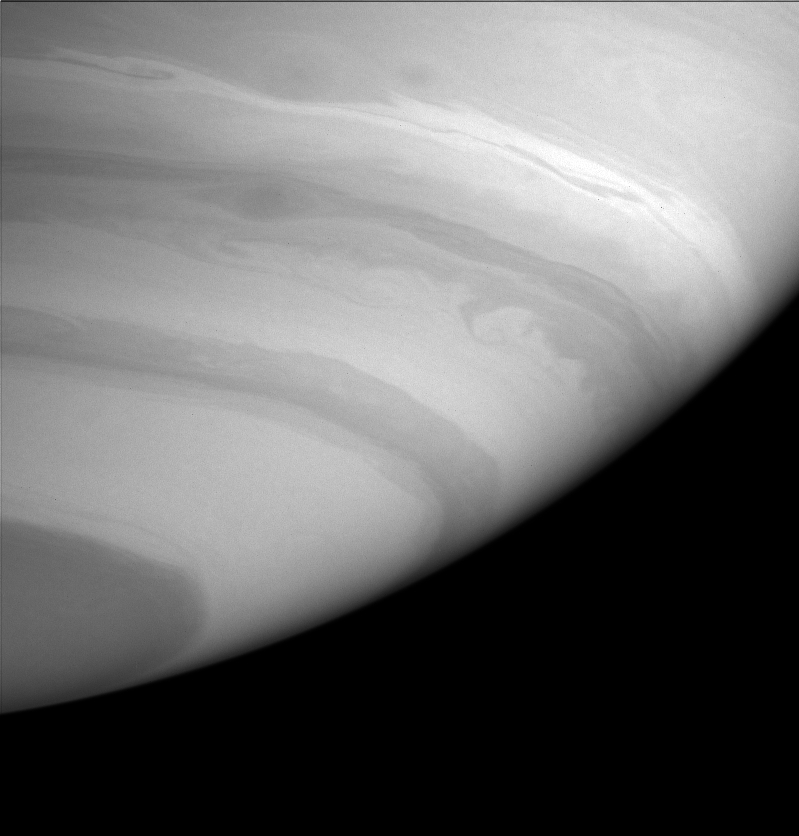

Streamers and Swirls

This image from Cassini shows details in the alternating light and dark bands in Saturn’s southern hemisphere. Visible details in this image are a dark, curved ribbon near upper left, and an elliptical dark spot with attached streamers above and left of center.

The image was taken with the Cassini spacecraft narrow angle camera on Sept. 25, 2004, at a distance of 7.7 million kilometers (4.8 million miles) from Saturn through a filter sensitive to wavelengths of infrared light centered at 727 nanometers. The image scale is 46 kilometers (29 miles) per pixel.

The Cassini-Huygens mission is a cooperative project of NASA, the European Space Agency and the Italian Space Agency. The Jet Propulsion Laboratory, a division of the California Institute of Technology in Pasadena, manages the Cassini-Huygens mission for NASA’s Science Mission Directorate, Washington, D.C. The Cassini orbiter and its two onboard cameras were designed, developed and assembled at JPL. The imaging team is based at the Space Science Institute, Boulder, Colo.

Credit: NASA/JPL/Space Science Institute